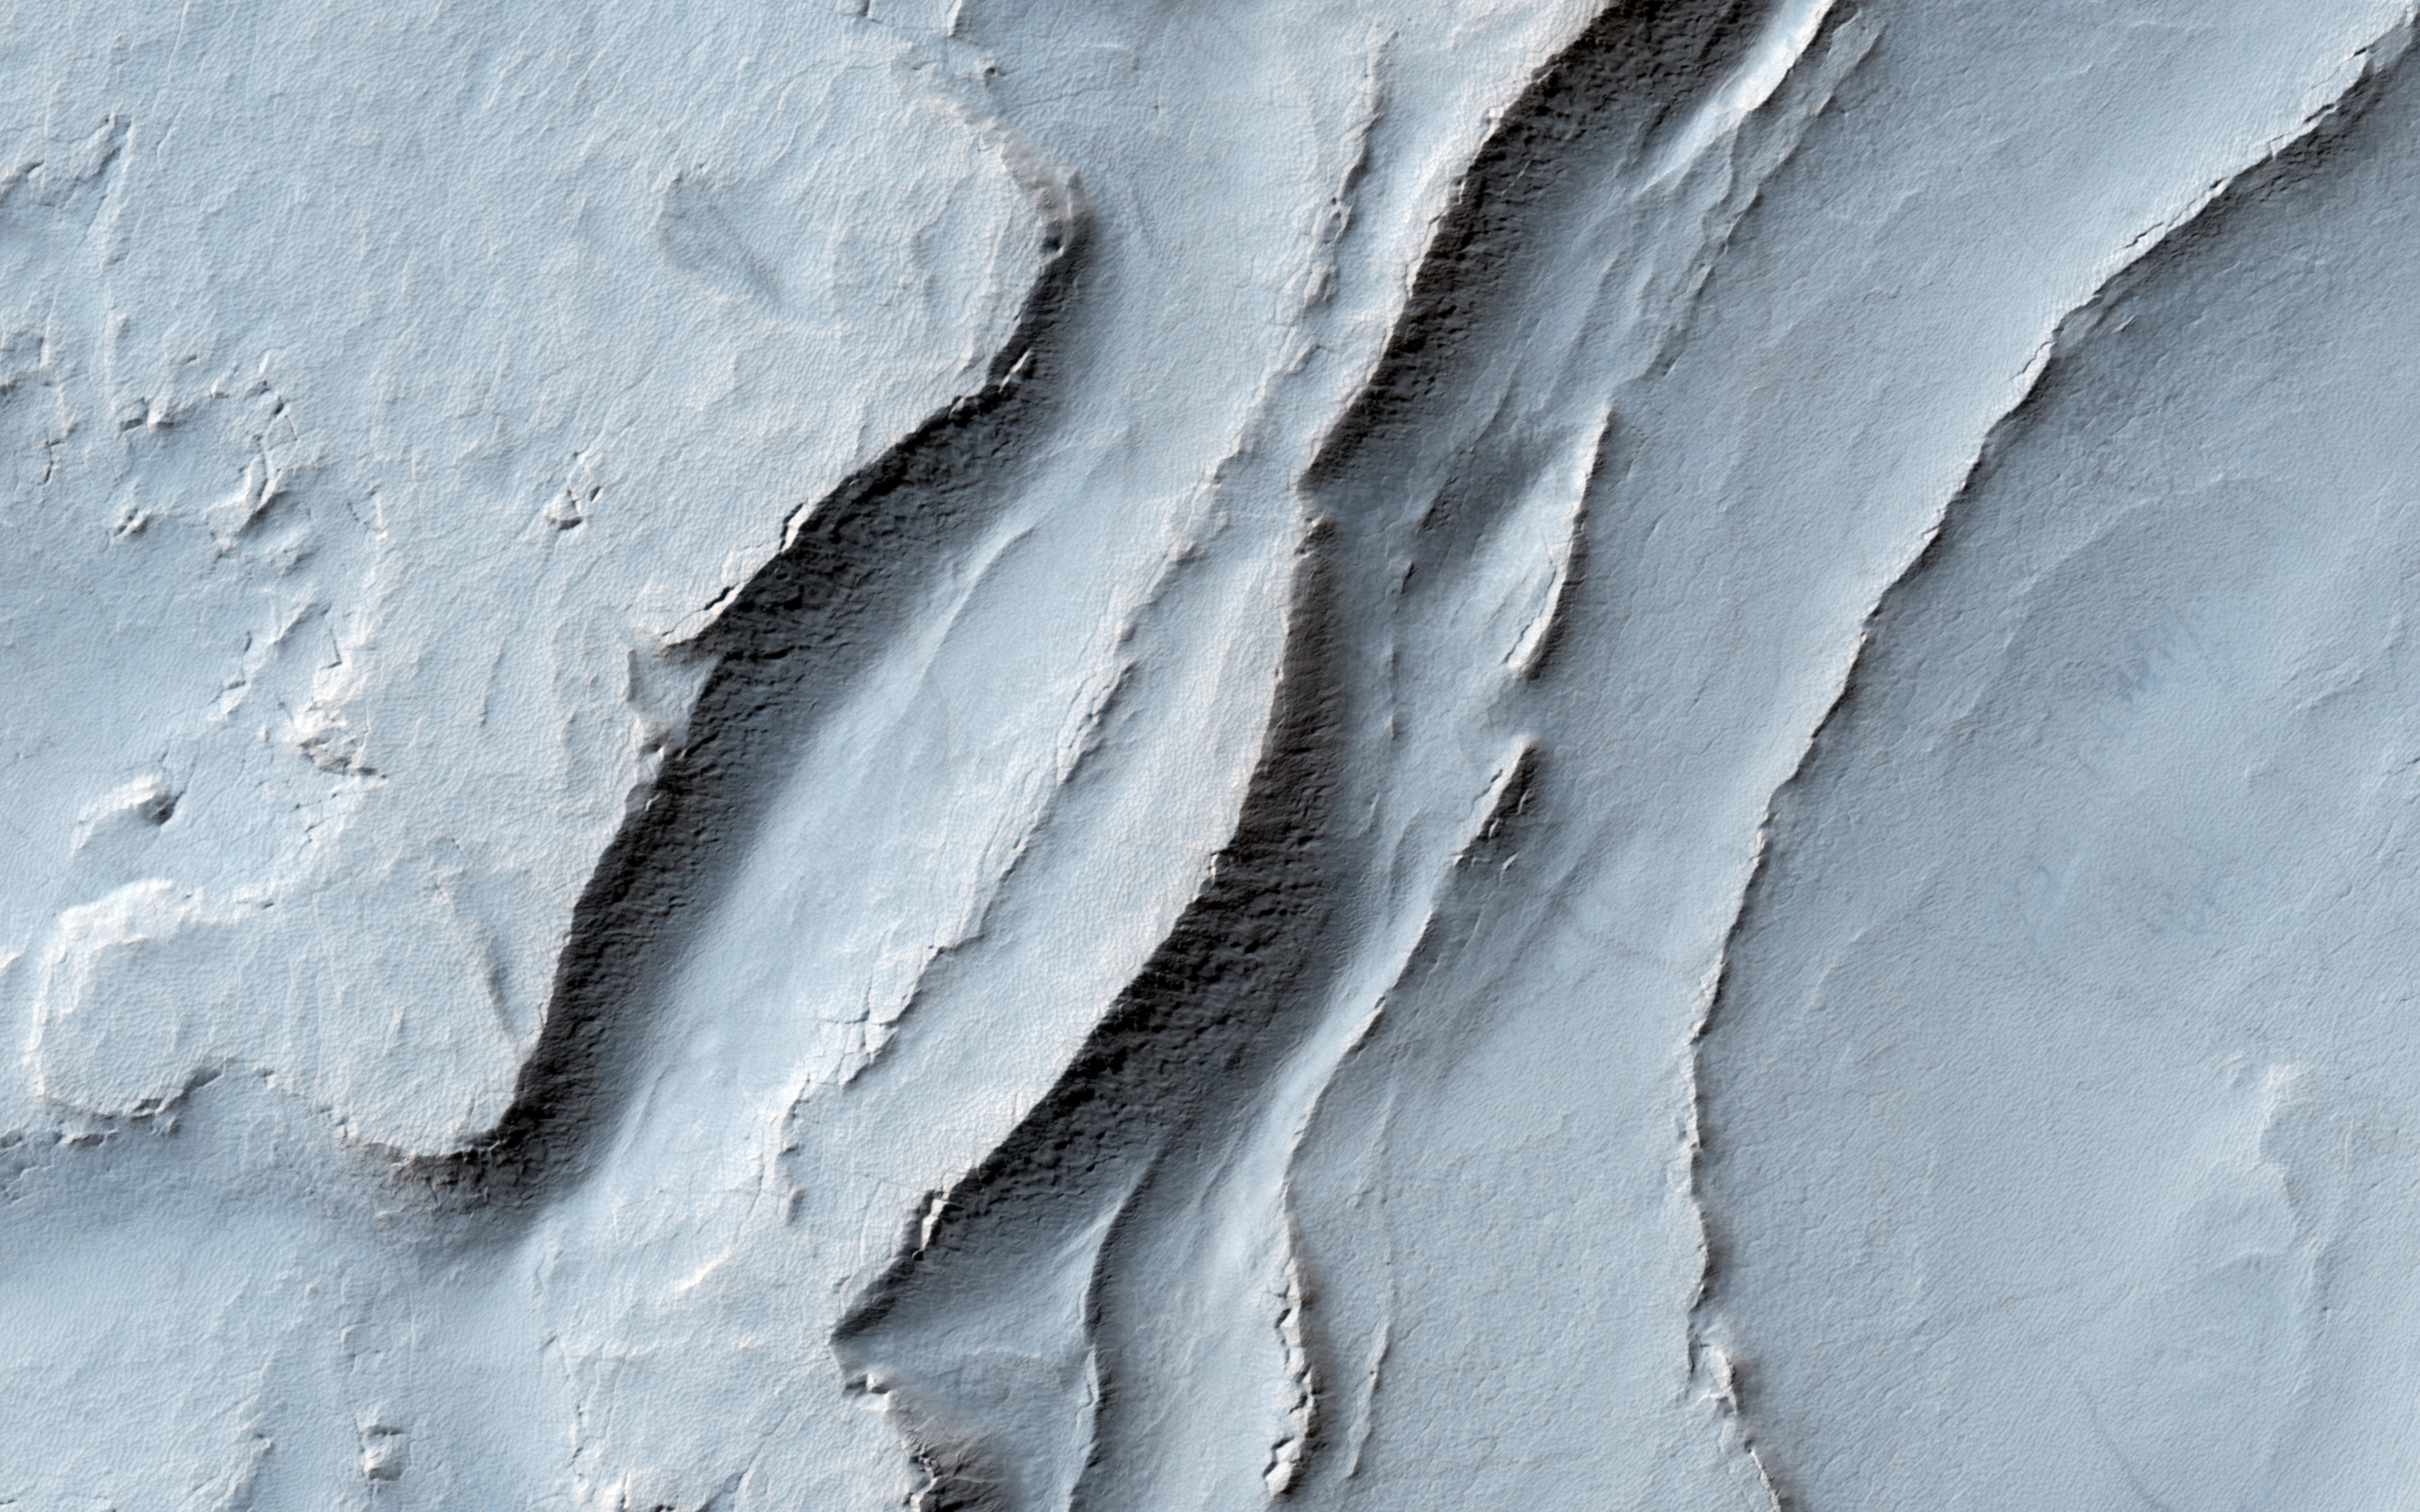

Layering in Spallanzani Crater

In this recent HiRISE image, we can see quite a spectacular layering pattern inside an impact crater called Spallanzani. Seeing layering is always exciting to geologists because it implies that the region has experienced multiple climatic conditions or geologic processes through time. The study of layering is so important in geology that it has its own dedicated branch of study: stratigraphy!

Commonly, layering implies different lithologies (i.e., rock types). However, sometimes the layers could be of very similar composition but formed in different periods of time. This could happen for example in the case of annual flood deposits from rivers, multiple volcanic eruptions, or annual or periodic deposition of ice-rich material.

We can also see in this image another feature called terracing, which happens when the layers form distinctive planes on top of one another like terraces. This could imply that the layers are being eroded with time but some of the layers are being eroded quicker than others because they are less resistant to erosion.

So what is the composition of these layers? Spallanzani Crater lies in the high latitudes of the Southern hemisphere (around 60 degrees in latitude) so there is a good possibility that the deposits are ice-rich. If we look more closely we will notice fractured mounds, which sometimes indicate the presence of subsurface ice. Another interesting observation is the presence of grooves in the shaded slopes of some of the layers. Perhaps these grooves formed because of the sublimation (the direct transfer of solid ice to water vapor) of ice from these slopes since slopes tend to get warmer than the surrounding terrains.

A close inspection of this image may help answer this question and investigate the multiple cycles in which these deposits were laid down as well as the duration of these individual cycles.

The University of Arizona, Tucson, operates HiRISE, which was built by Ball Aerospace & Technologies Corp., Boulder, Colorado. NASA’s Jet Propulsion Laboratory, a division of the California Institute of Technology in Pasadena, manages the Mars Reconnaissance Orbiter Project and Mars Science Laboratory Project for NASA’s Science Mission Directorate, Washington.

Credit: NASA/JPL-Caltech/Univ. of Arizona